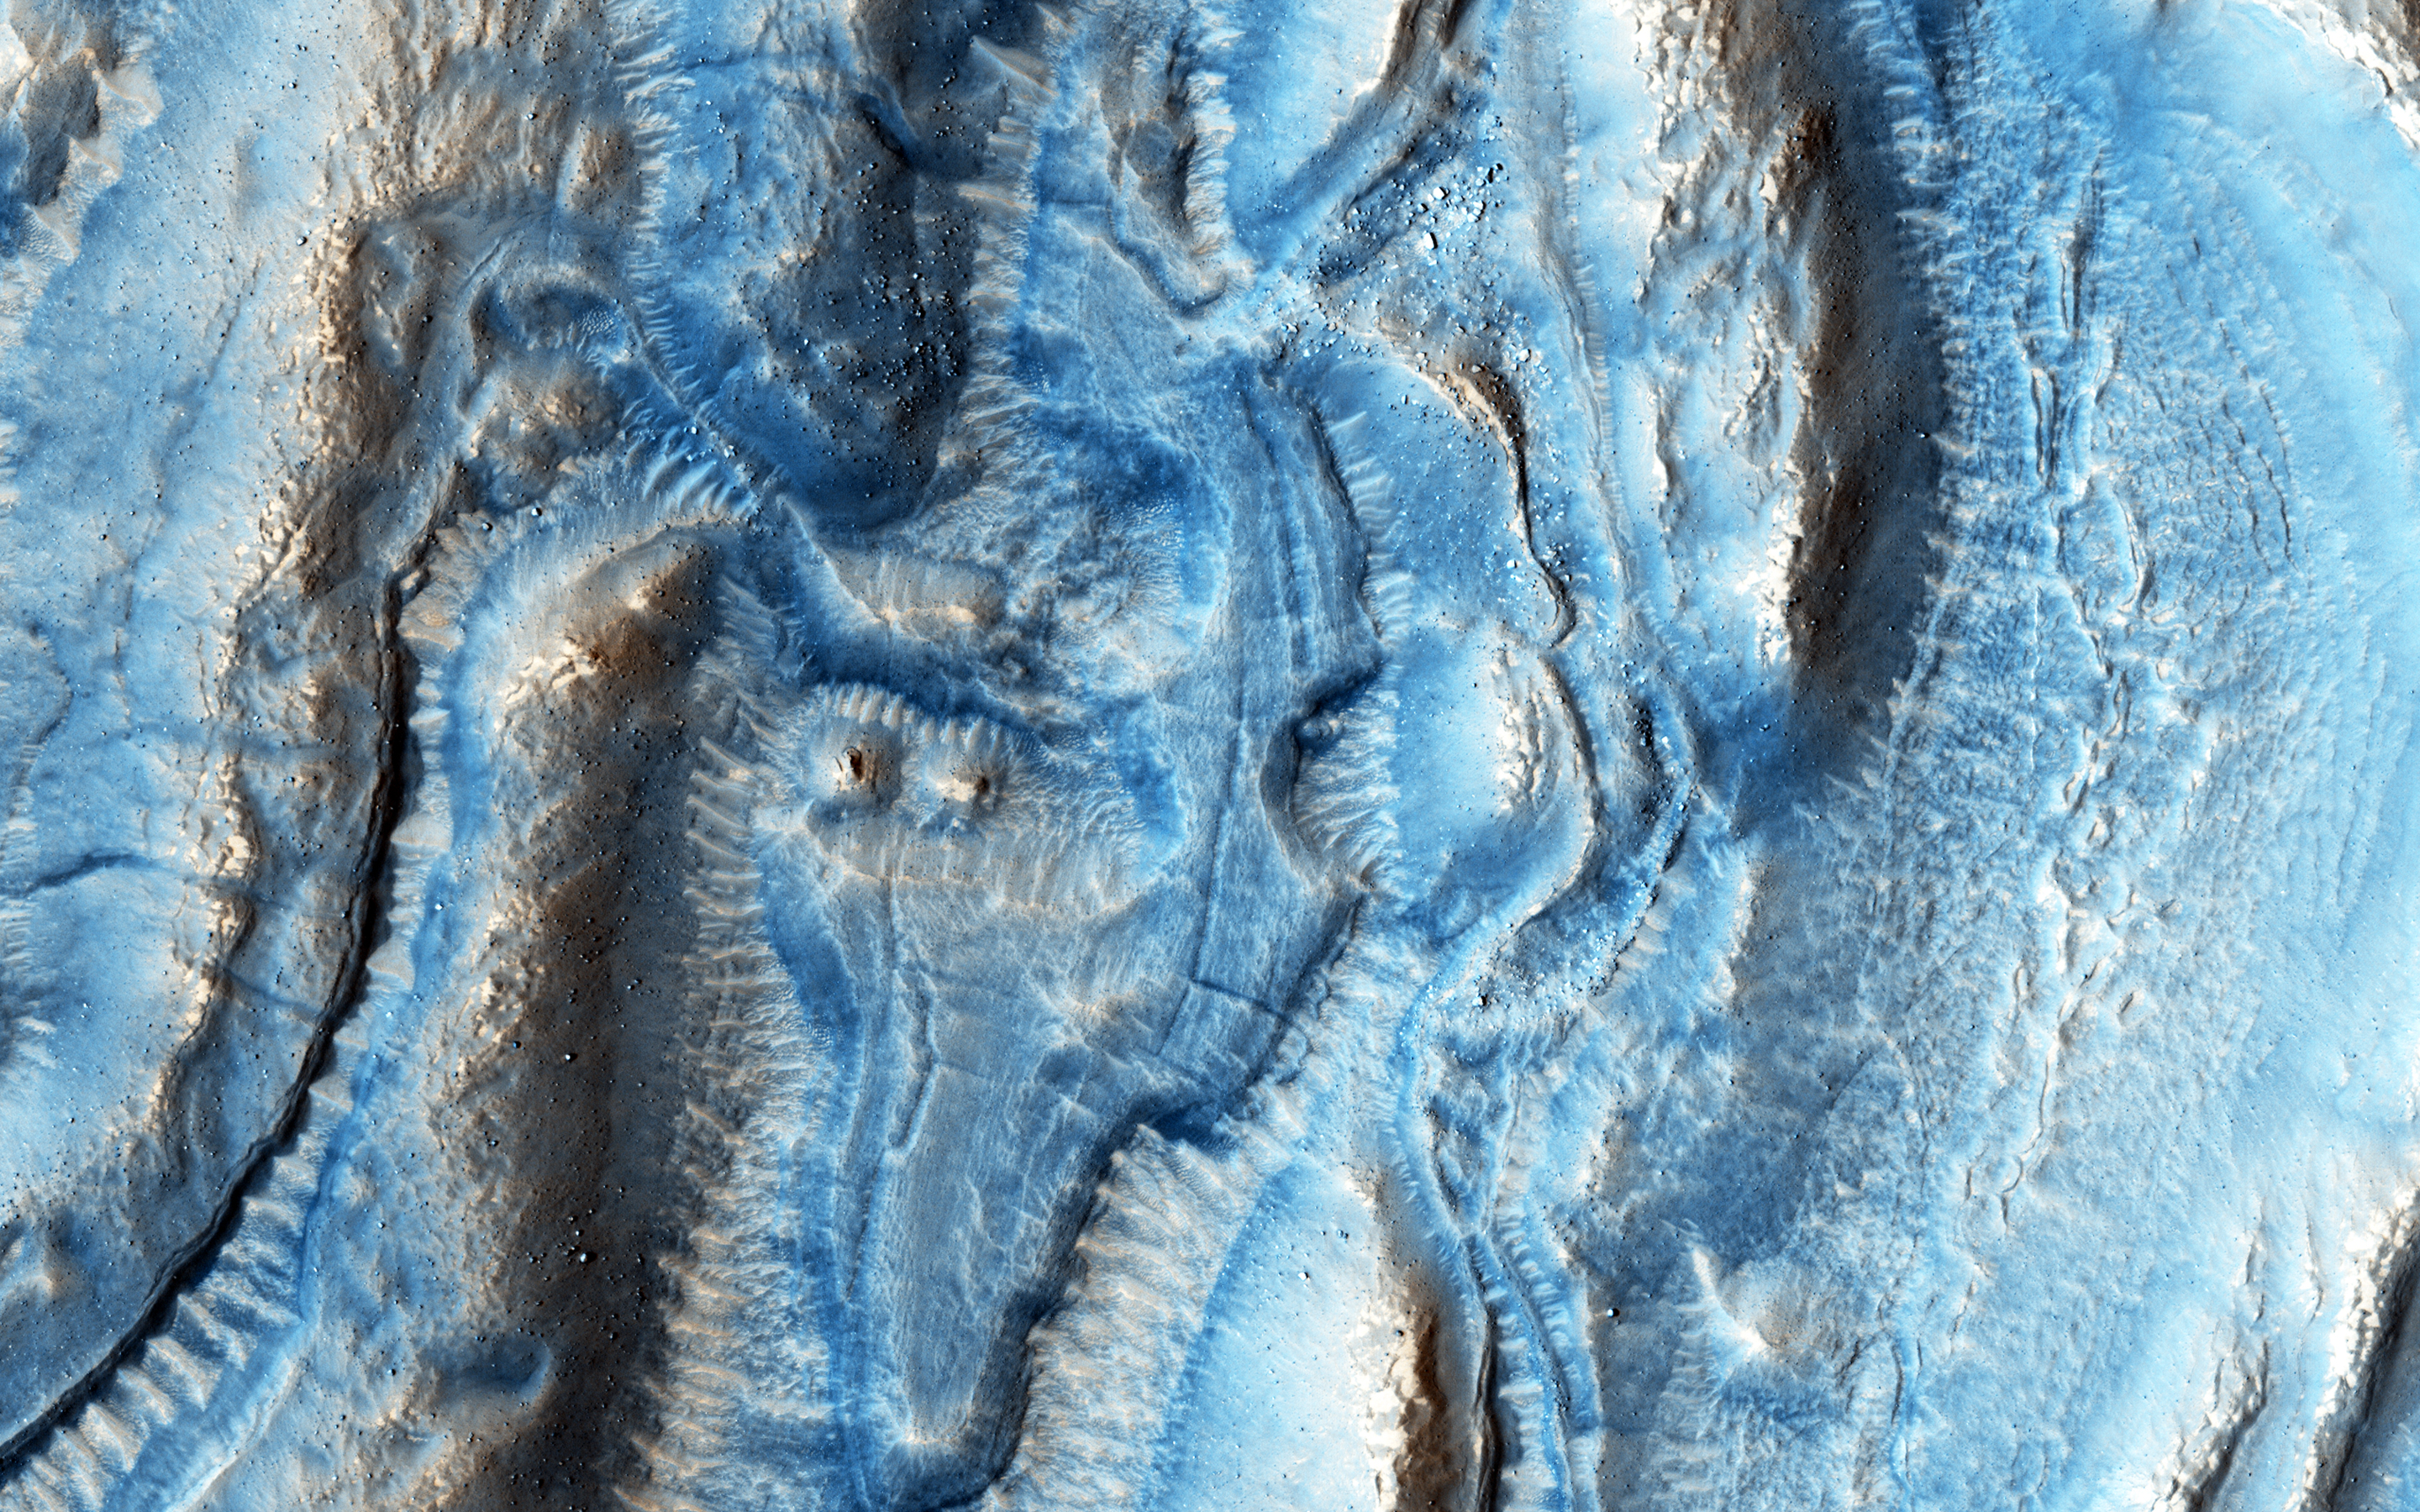

A Tale of Two Flows

This image was taken in one of the regions on Mars well-known for its viscous flow features (VFF), which are massive flowing deposits believed to be composed of a mixture of ice and dust similar to glaciers on Earth.

In this particular region, an impact event occurred creating ejecta deposits that also appear to flow (probably because of their similarly ice-rich composition), and interact with the flows from the VFF. Looking closer, we can see that the VFF deposits (on the right) appear to be rougher in appearance than those of the impact ejecta.

We will need to study this image in more detail to understand how these flows have interacted with each other and what they can tell us about their composition and their flowing behavior properties.

The University of Arizona, Tucson, operates HiRISE, which was built by Ball Aerospace & Technologies Corp., Boulder, Colo. NASA’s Jet Propulsion Laboratory, a division of the California Institute of Technology in Pasadena, manages the Mars Reconnaissance Orbiter Project for NASA’s Science Mission Directorate, Washington.

Credit: NASA/JPL-Caltech/Univ. of Arizona